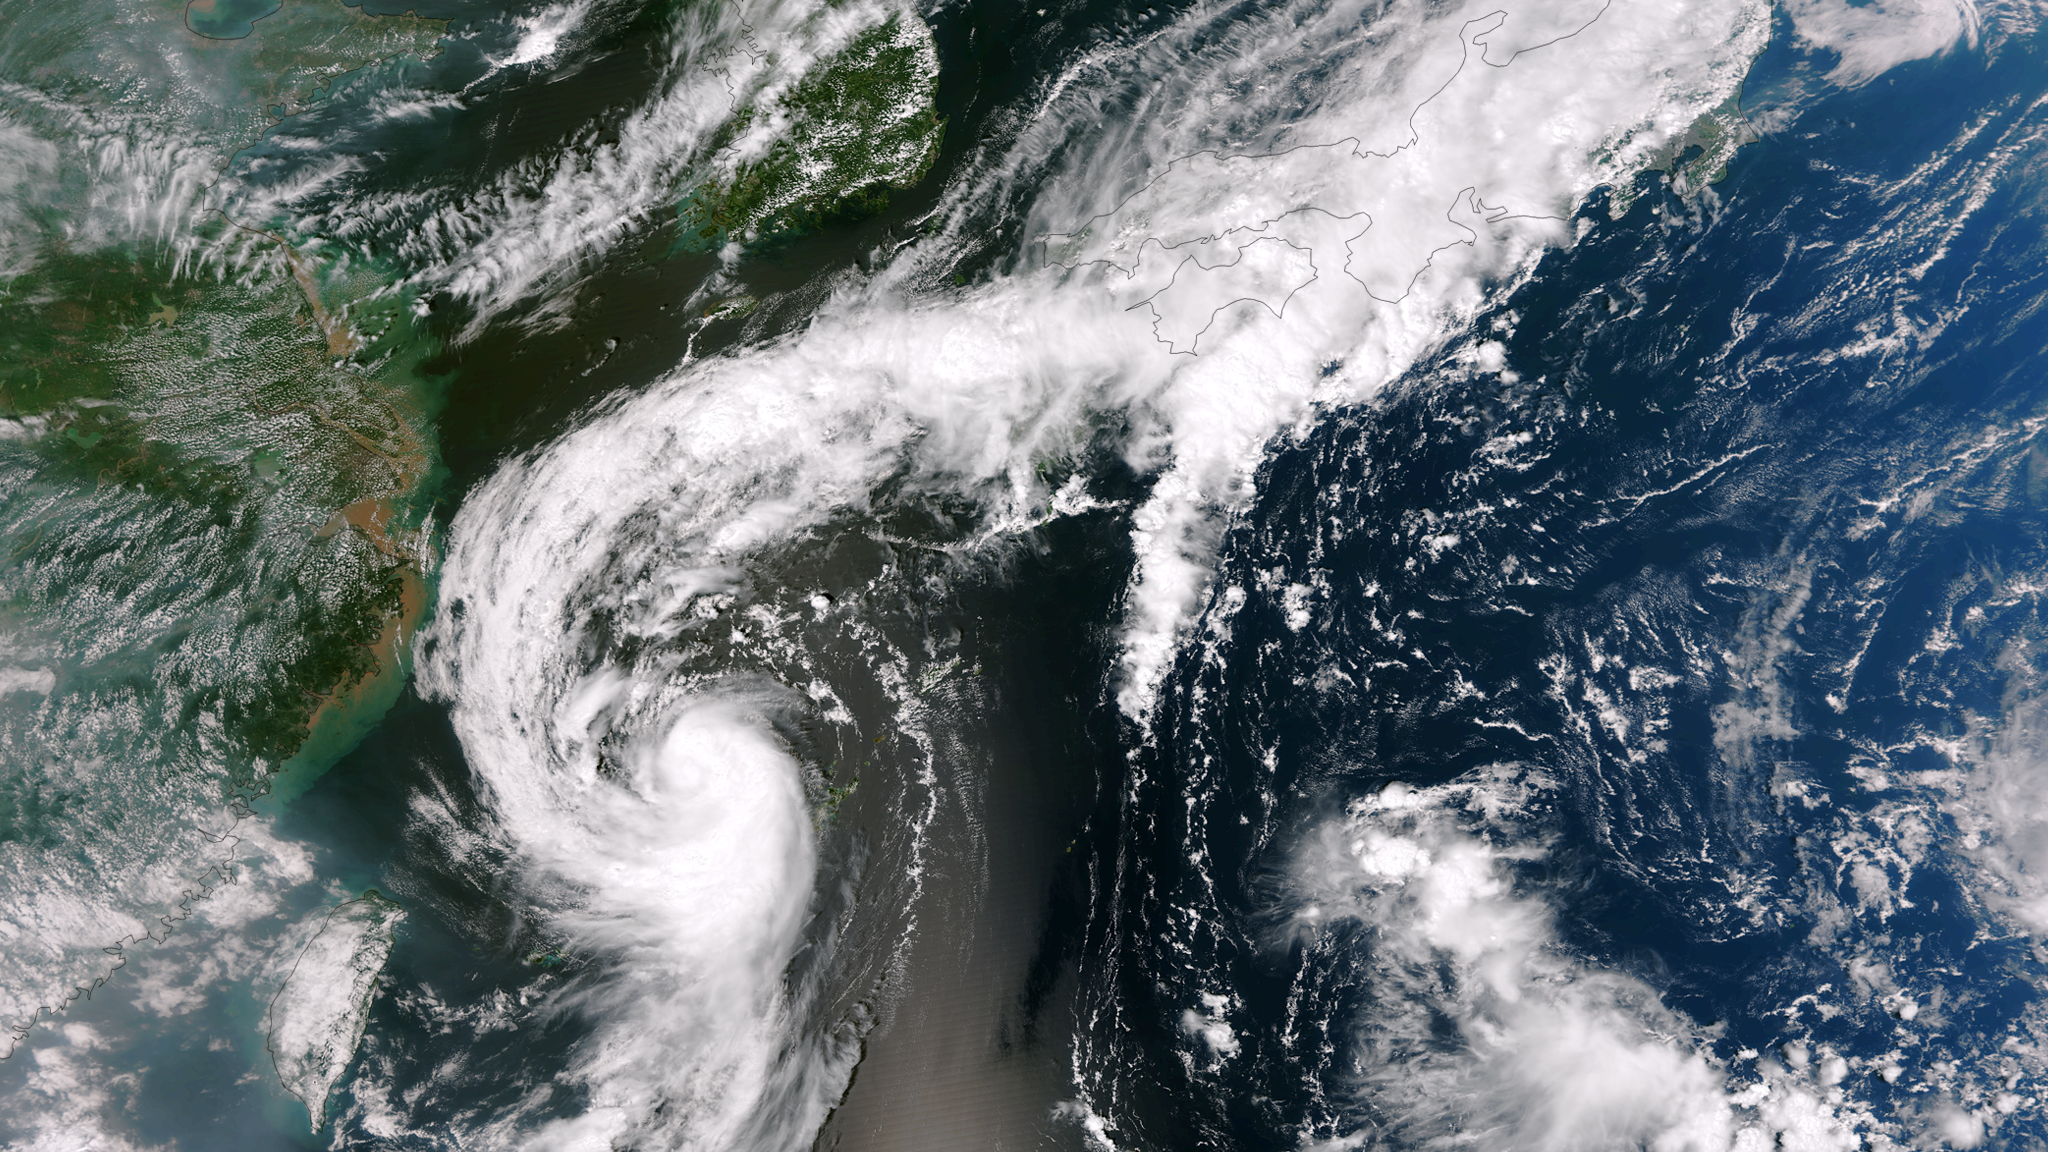

Tropical Storm Toraji Spawns Tornadoes in Japan

The outflow from Tropical Storm Toraji spawned tornadoes that caused injuries and property damage in Koshigaya, Saitama Prefecture, Japan, just northeast of Tokyo, on September 2, 2013. This image was taken by the Suomi NPP satellite's VIIRS instrument around 0425Z on September 2, 2013.

Credit: NASA/NOAA